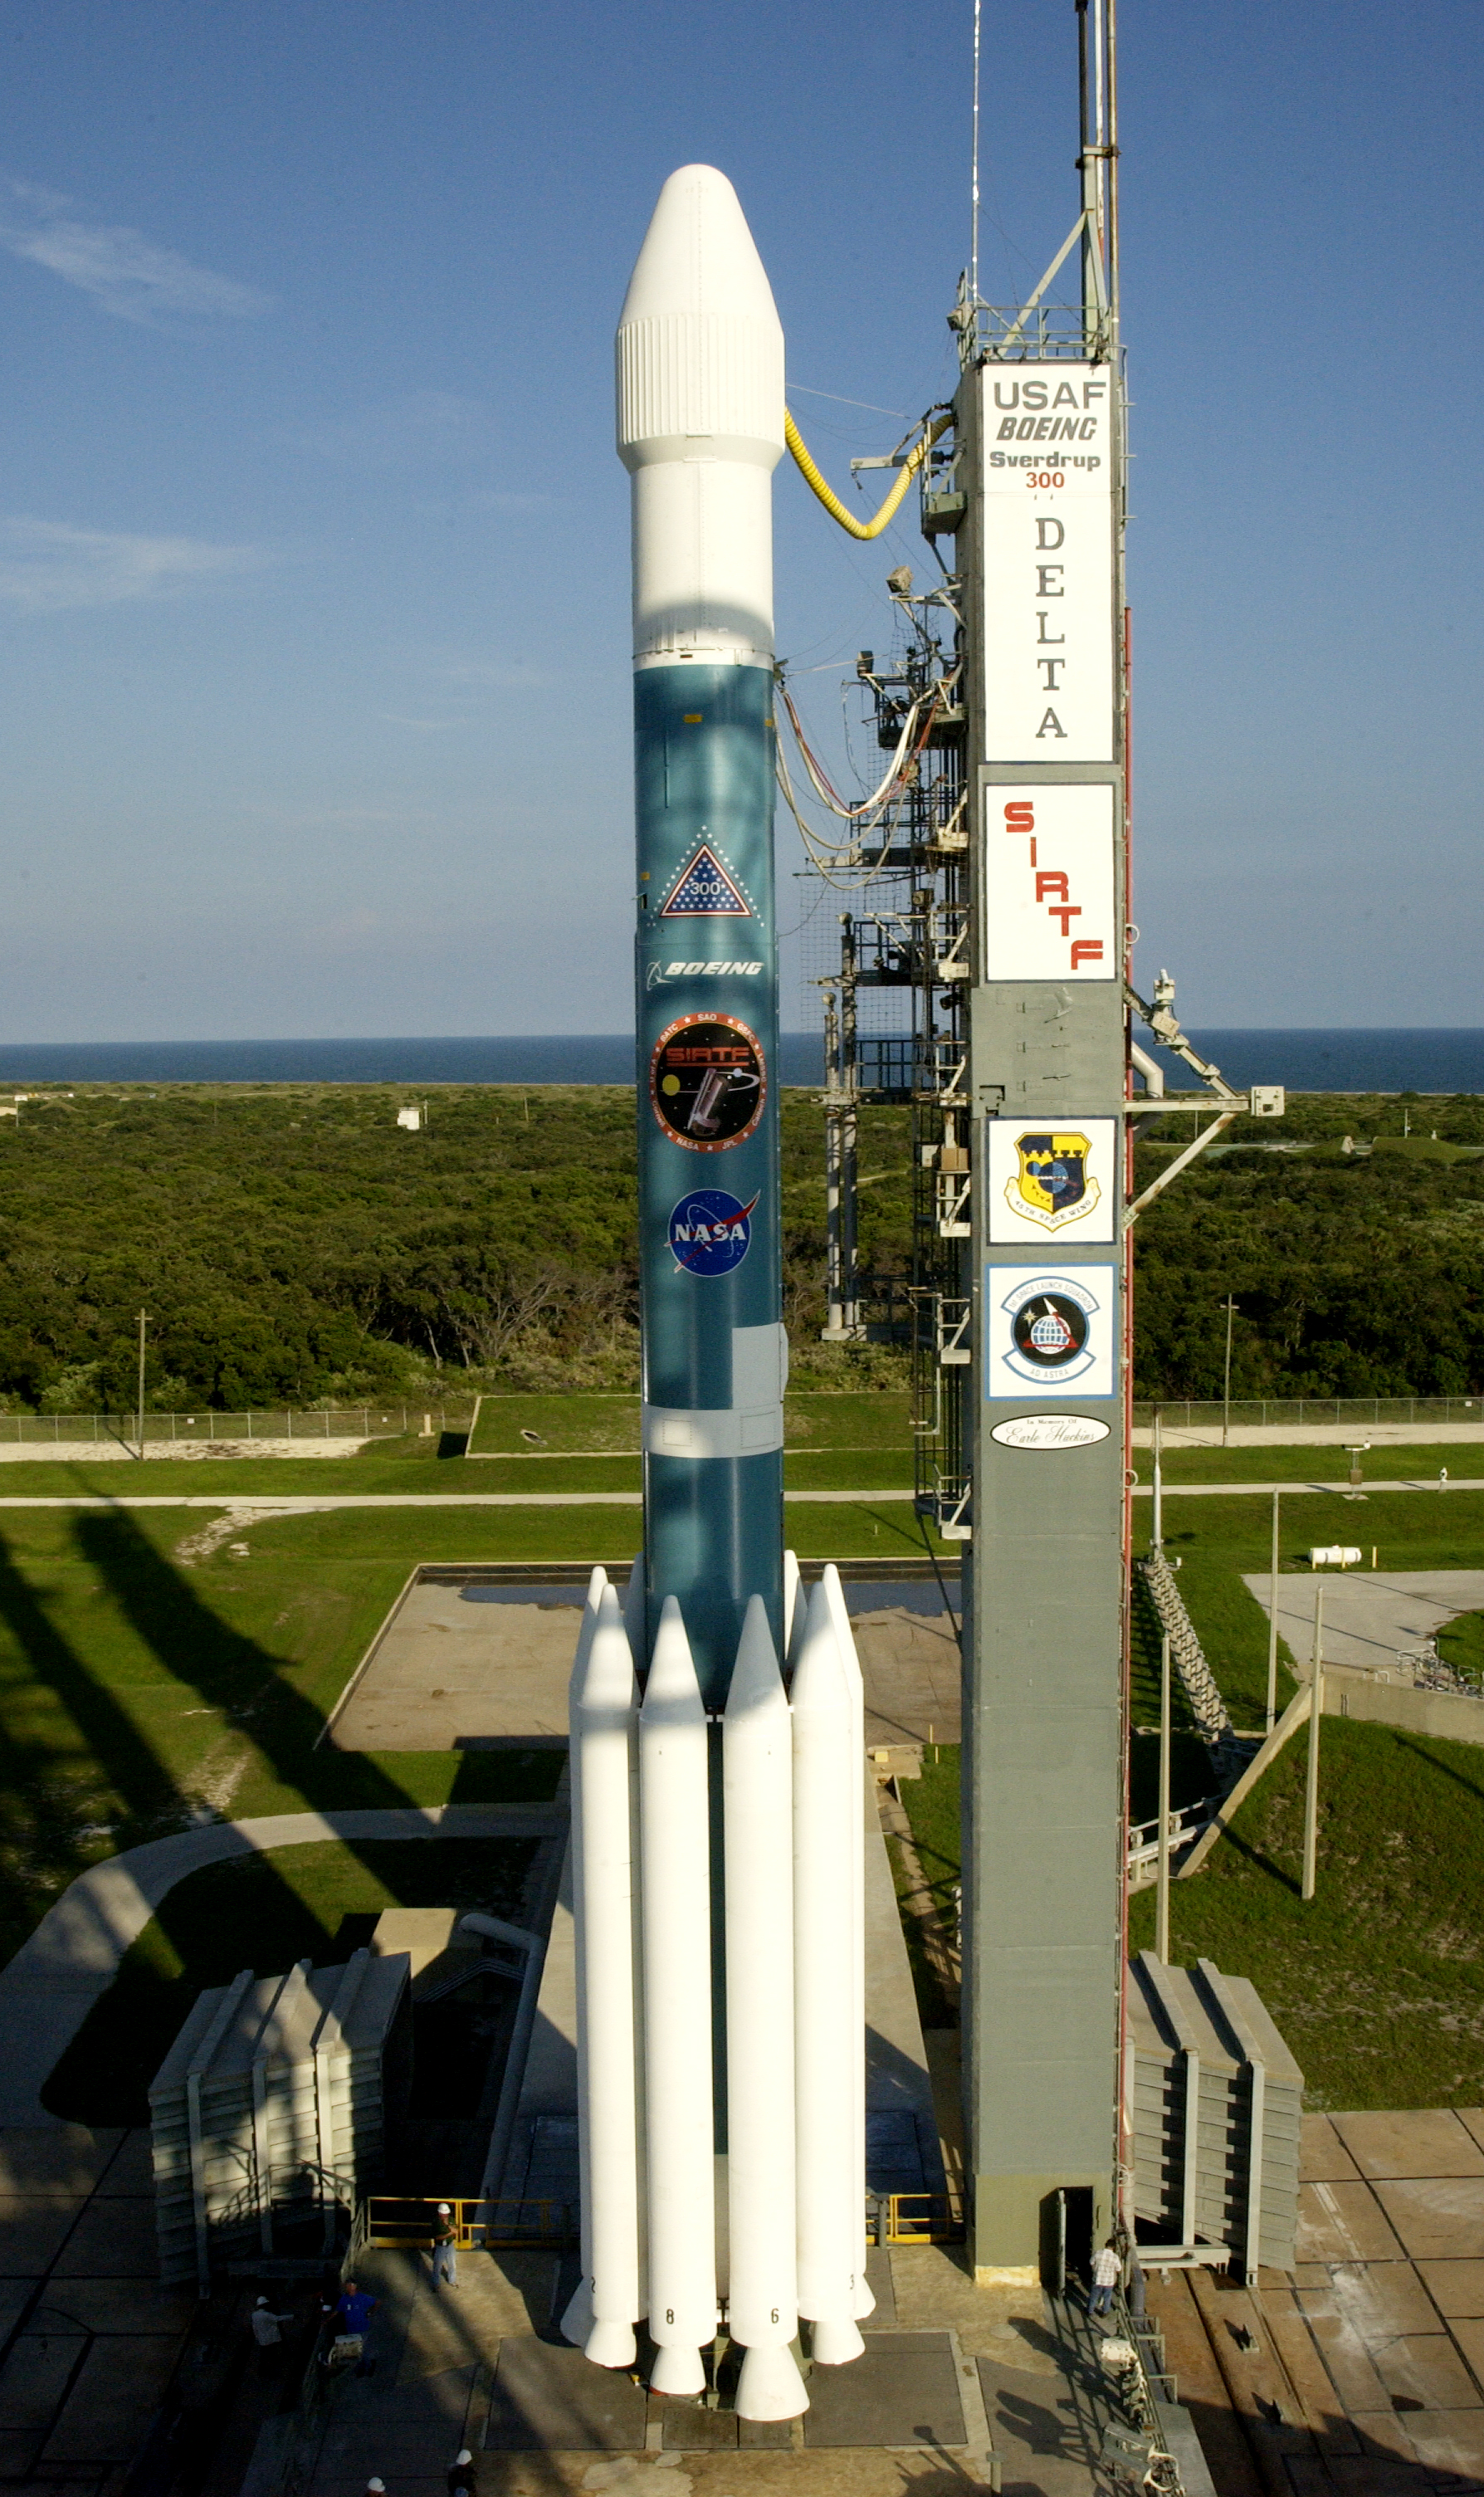

Spitzer's Rocket

The rocked that launched the Spitzer Space Telescope, seen here on August 24, 2003, the day before the launch.

Credit: NASA/KSC